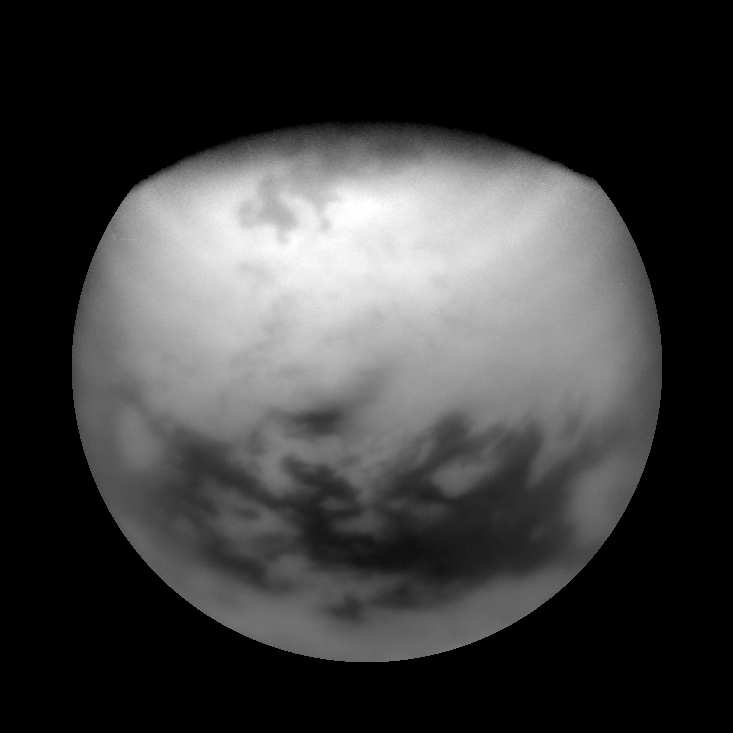

Seeing Farther North

High northern terrain on Titan is made visible by some image processing sleight of hand.

The view is the product of a ratio between Titan images taken using two different spectral filters. This process improves the visibility of surface features on Titan by removing the effect of shading from differing lighting angles. Features nearest the terminator (the line between night and day) receive the greatest improvement in terms of visibility.

In this particular frame, the process also makes visible features beyond the terminator. These features are illuminated by scattered light in the atmosphere, as during twilight on Earth. By this processing technique, surface features near the north pole can be viewed a full year-and-a-half before they are illuminated directly by the Sun.

In most processed views of Titan, this ratio procedure produces images that show only the surface, and indeed, most of the features visible here are on the ground. However, the high altitude haze layers in Titan’s north polar region are darker in the shorter wavelength image used to create this special product. This difference in brightness results in the bright latitudinal band seen here. The banding in the north polar haze layers can be seen in PIA08907.

In the high north lie the large, dark features thought to be seas of liquid methane or ethane. Along the bottom of the image are Titan’s equatorial dark regions, also thought to be seas — but instead of liquid, they are seas of longitudinal dunes.

The view is toward terrain centered at 34 degrees north latitude on Titan (5,150 kilometers, or 3,200 miles across).

The image was taken with the Cassini spacecraft narrow-angle camera on March 29, 2007 at a distance of approximately 1.5 million kilometers (900,000 miles) from Titan. Image scale is 9 kilometers (6 miles) per pixel. Due to scattering of light by Titan’s hazy atmosphere, the sizes of surface features that can be resolved are a few times larger than the actual pixel scale.

The Cassini-Huygens mission is a cooperative project of NASA, the European Space Agency and the Italian Space Agency. The Jet Propulsion Laboratory, a division of the California Institute of Technology in Pasadena, manages the mission for NASA’s Science Mission Directorate, Washington, D.C. The Cassini orbiter and its two onboard cameras were designed, developed and assembled at JPL. The imaging operations center is based at the Space Science Institute in Boulder, Colo.

Credit: NASA/JPL/Space Science Institute